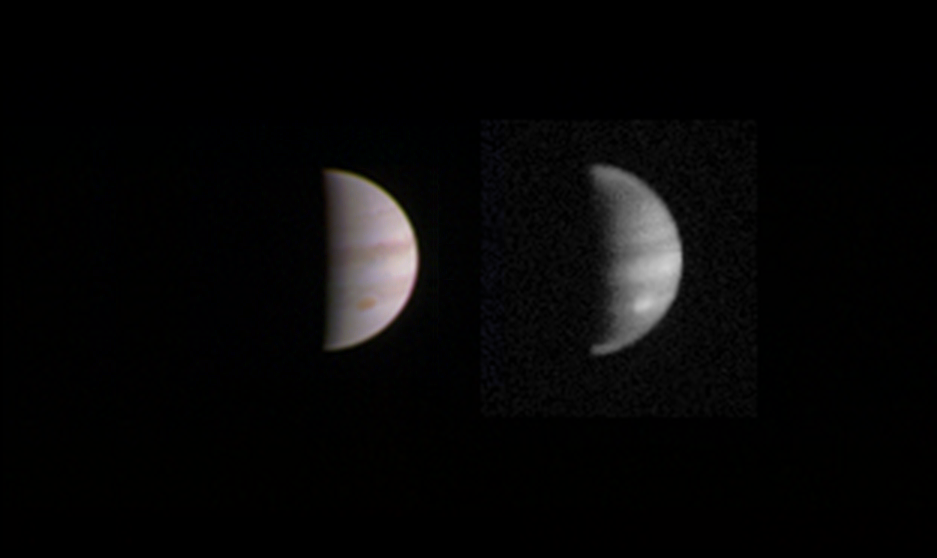

Jupiter From 2.8 Million Miles

This dual view of Jupiter was taken on August 23, when NASA’s Juno spacecraft was 2.8 million miles (4.4 million kilometers) from the gas giant planet on the inbound leg of its initial 53.5-day capture orbit.

The image on the left is a color composite taken with Junocam’s visible red, green, and blue filters. The image on the right was also taken by JunoCam, but uses the camera’s infrared filter, which is sensitive to the abundance of methane in the atmosphere. Bright features like the planet’s Great Red Spot are higher in the atmosphere, and so have less of their light absorbed by the methane.

NASA’s Jet Propulsion Laboratory, Pasadena, Calif., manages the Juno mission for the principal investigator, Scott Bolton, of Southwest Research Institute in San Antonio. The Juno mission is part of the New Frontiers Program managed at NASA’s Marshall Space Flight Center in Huntsville, Ala. Lockheed Martin Space Systems, Denver, built the spacecraft. JPL is a division of the California Institute of Technology in Pasadena.

Credit: NASA/JPL-Caltech/SwRI/MSSS